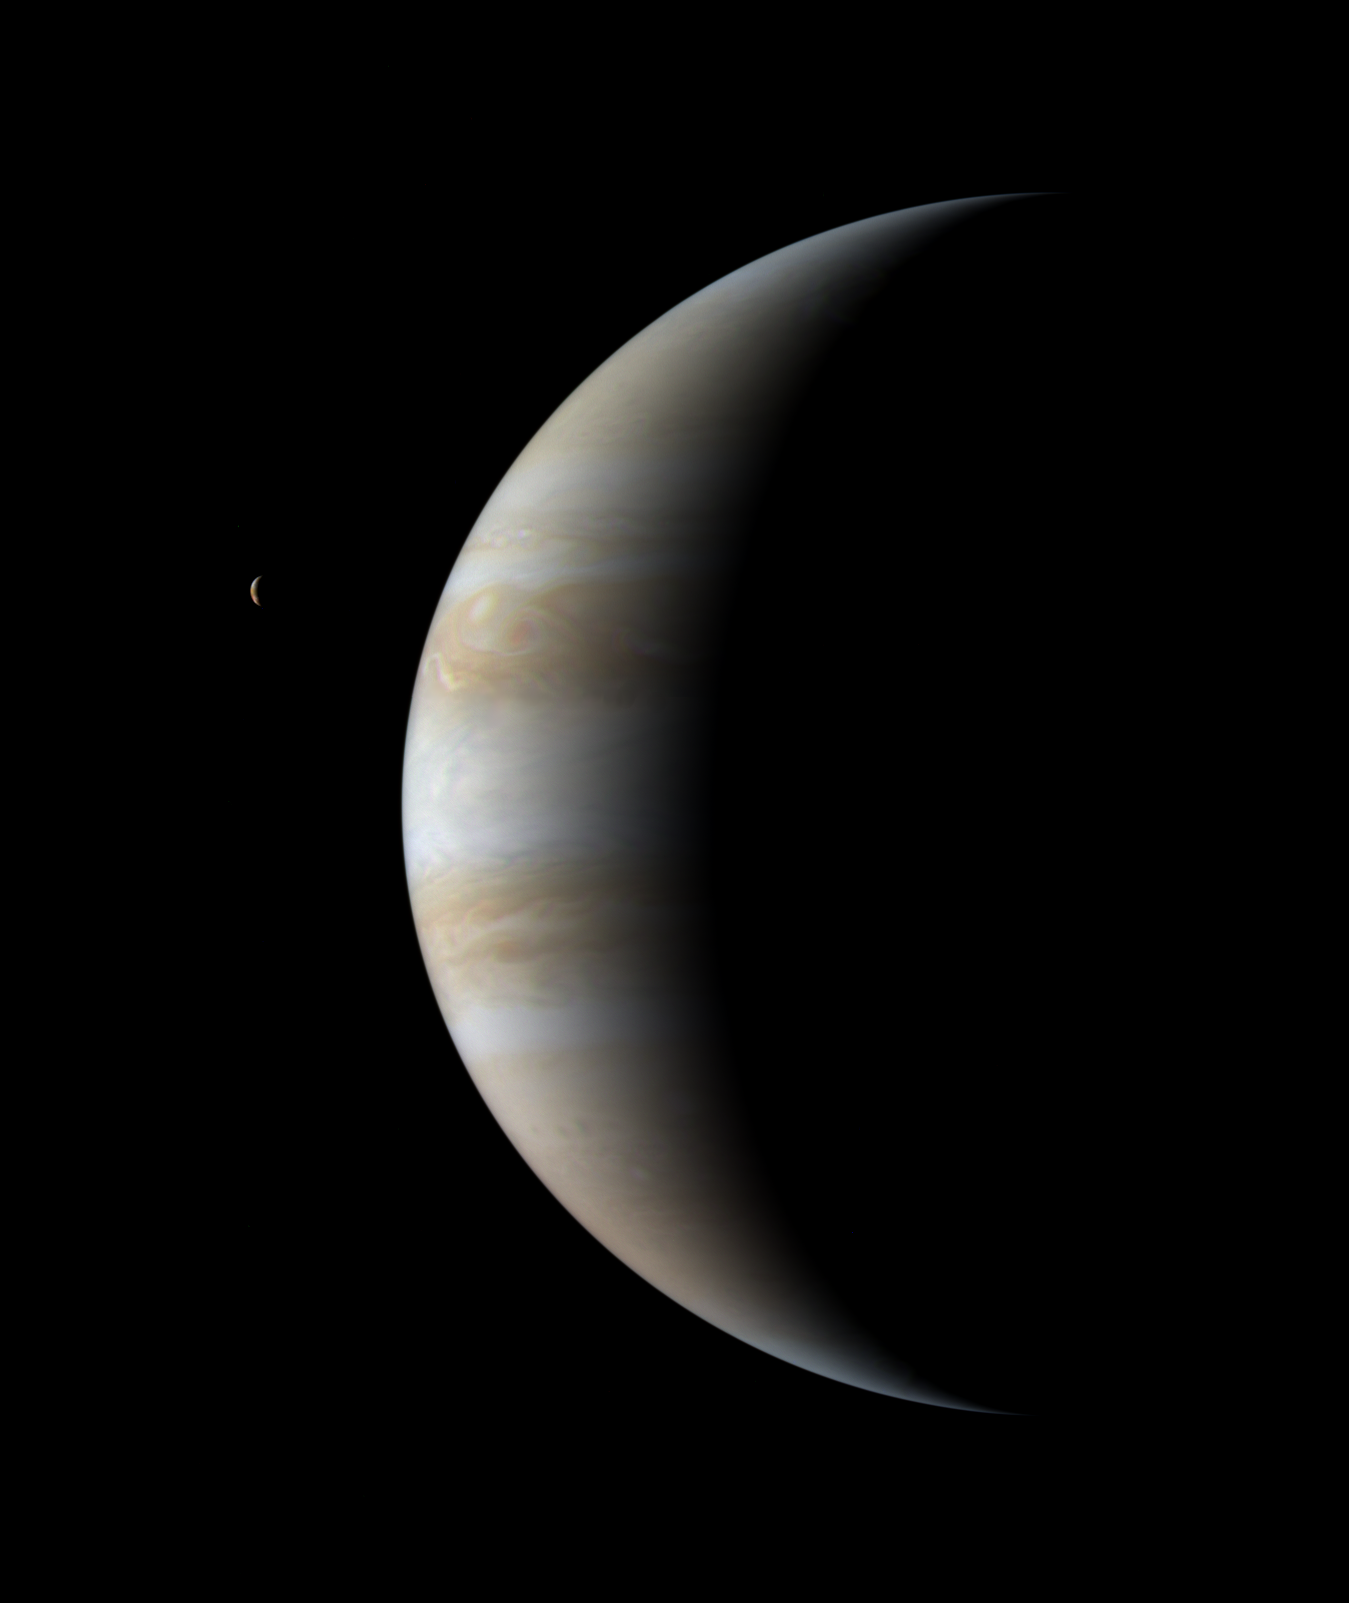

Cassini’s Farewell to Jupiter

On January 15, 2001, 17 days after it passed its closest approach to Jupiter, NASA’s Cassini spacecraft looked back to see the giant planet as a thinning crescent.

This image is a color mosaic from that day, shot from a distance of 18.3 million kilometers (11.4 million miles). The smallest visible features are roughly 110 kilometers (70 miles) across. The solar phase angle, the angle from the spacecraft to the planet to the Sun, is 120 degrees.

A crescent Io, innermost of Jupiter’s four large moons, appears to the left of Jupiter.

Cassini collected its last Jupiter images on March 22, 2001, as the spacecraft continued the final leg of its journey to a July 1, 2004, appointment with Saturn.

Cassini is a cooperative project of NASA, the European Space Agency and the Italian Space Agency. The Jet Propulsion Laboratory, a division of the California Institute of Technology in Pasadena, Calif., manages Cassini for NASA’s Office of Space Science, Washington, D.C.

Credit: NASA/JPL/University of Arizona